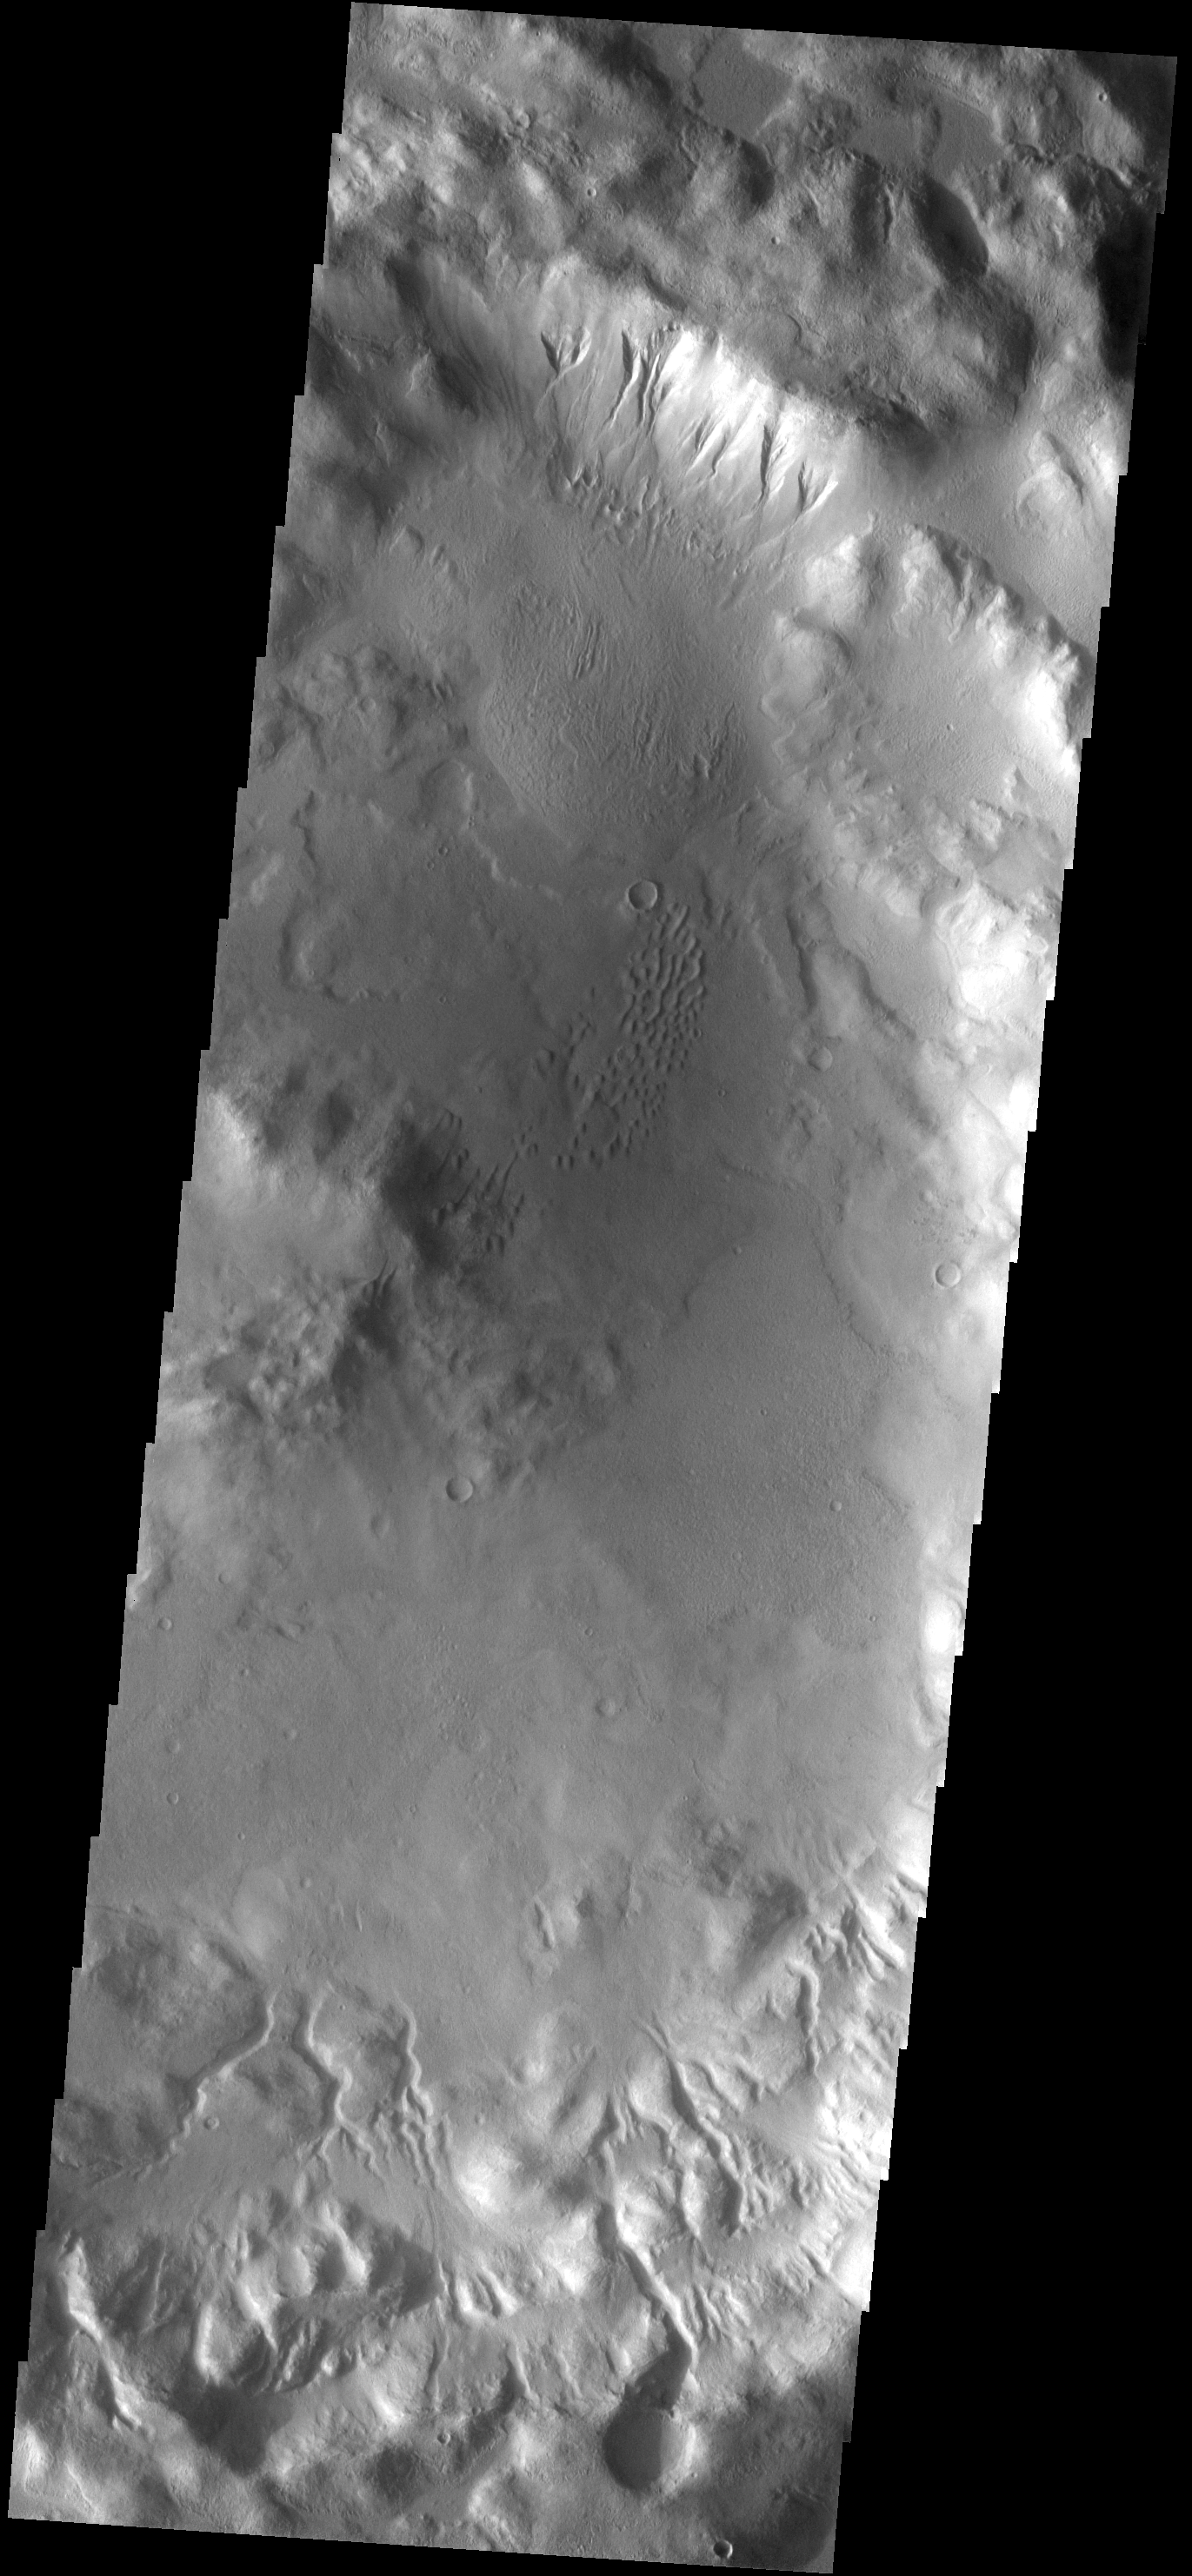

Crater Features

This unnamed crater in the southern hemisphere of Mars contains both gullies on the crater rim and sand dunes on the crater floor.

Image information: VIS instrument. Latitude -44.2N, Longitude 194.9E. 17 meter/pixel resolution.

Please see the THEMIS Data Citation Note for details on crediting THEMIS images.

Note: this THEMIS visual image has not been radiometrically nor geometrically calibrated for this preliminary release. An empirical correction has been performed to remove instrumental effects. A linear shift has been applied in the cross-track and down-track direction to approximate spacecraft and planetary motion. Fully calibrated and geometrically projected images will be released through the Planetary Data System in accordance with Project policies at a later time.

NASA’s Jet Propulsion Laboratory manages the 2001 Mars Odyssey mission for NASA’s Office of Space Science, Washington, D.C. The Thermal Emission Imaging System (THEMIS) was developed by Arizona State University, Tempe, in collaboration with Raytheon Santa Barbara Remote Sensing. The THEMIS investigation is led by Dr. Philip Christensen at Arizona State University. Lockheed Martin Astronautics, Denver, is the prime contractor for the Odyssey project, and developed and built the orbiter. Mission operations are conducted jointly from Lockheed Martin and from JPL, a division of the California Institute of Technology in Pasadena.

Credit: NASA/JPL/ASU